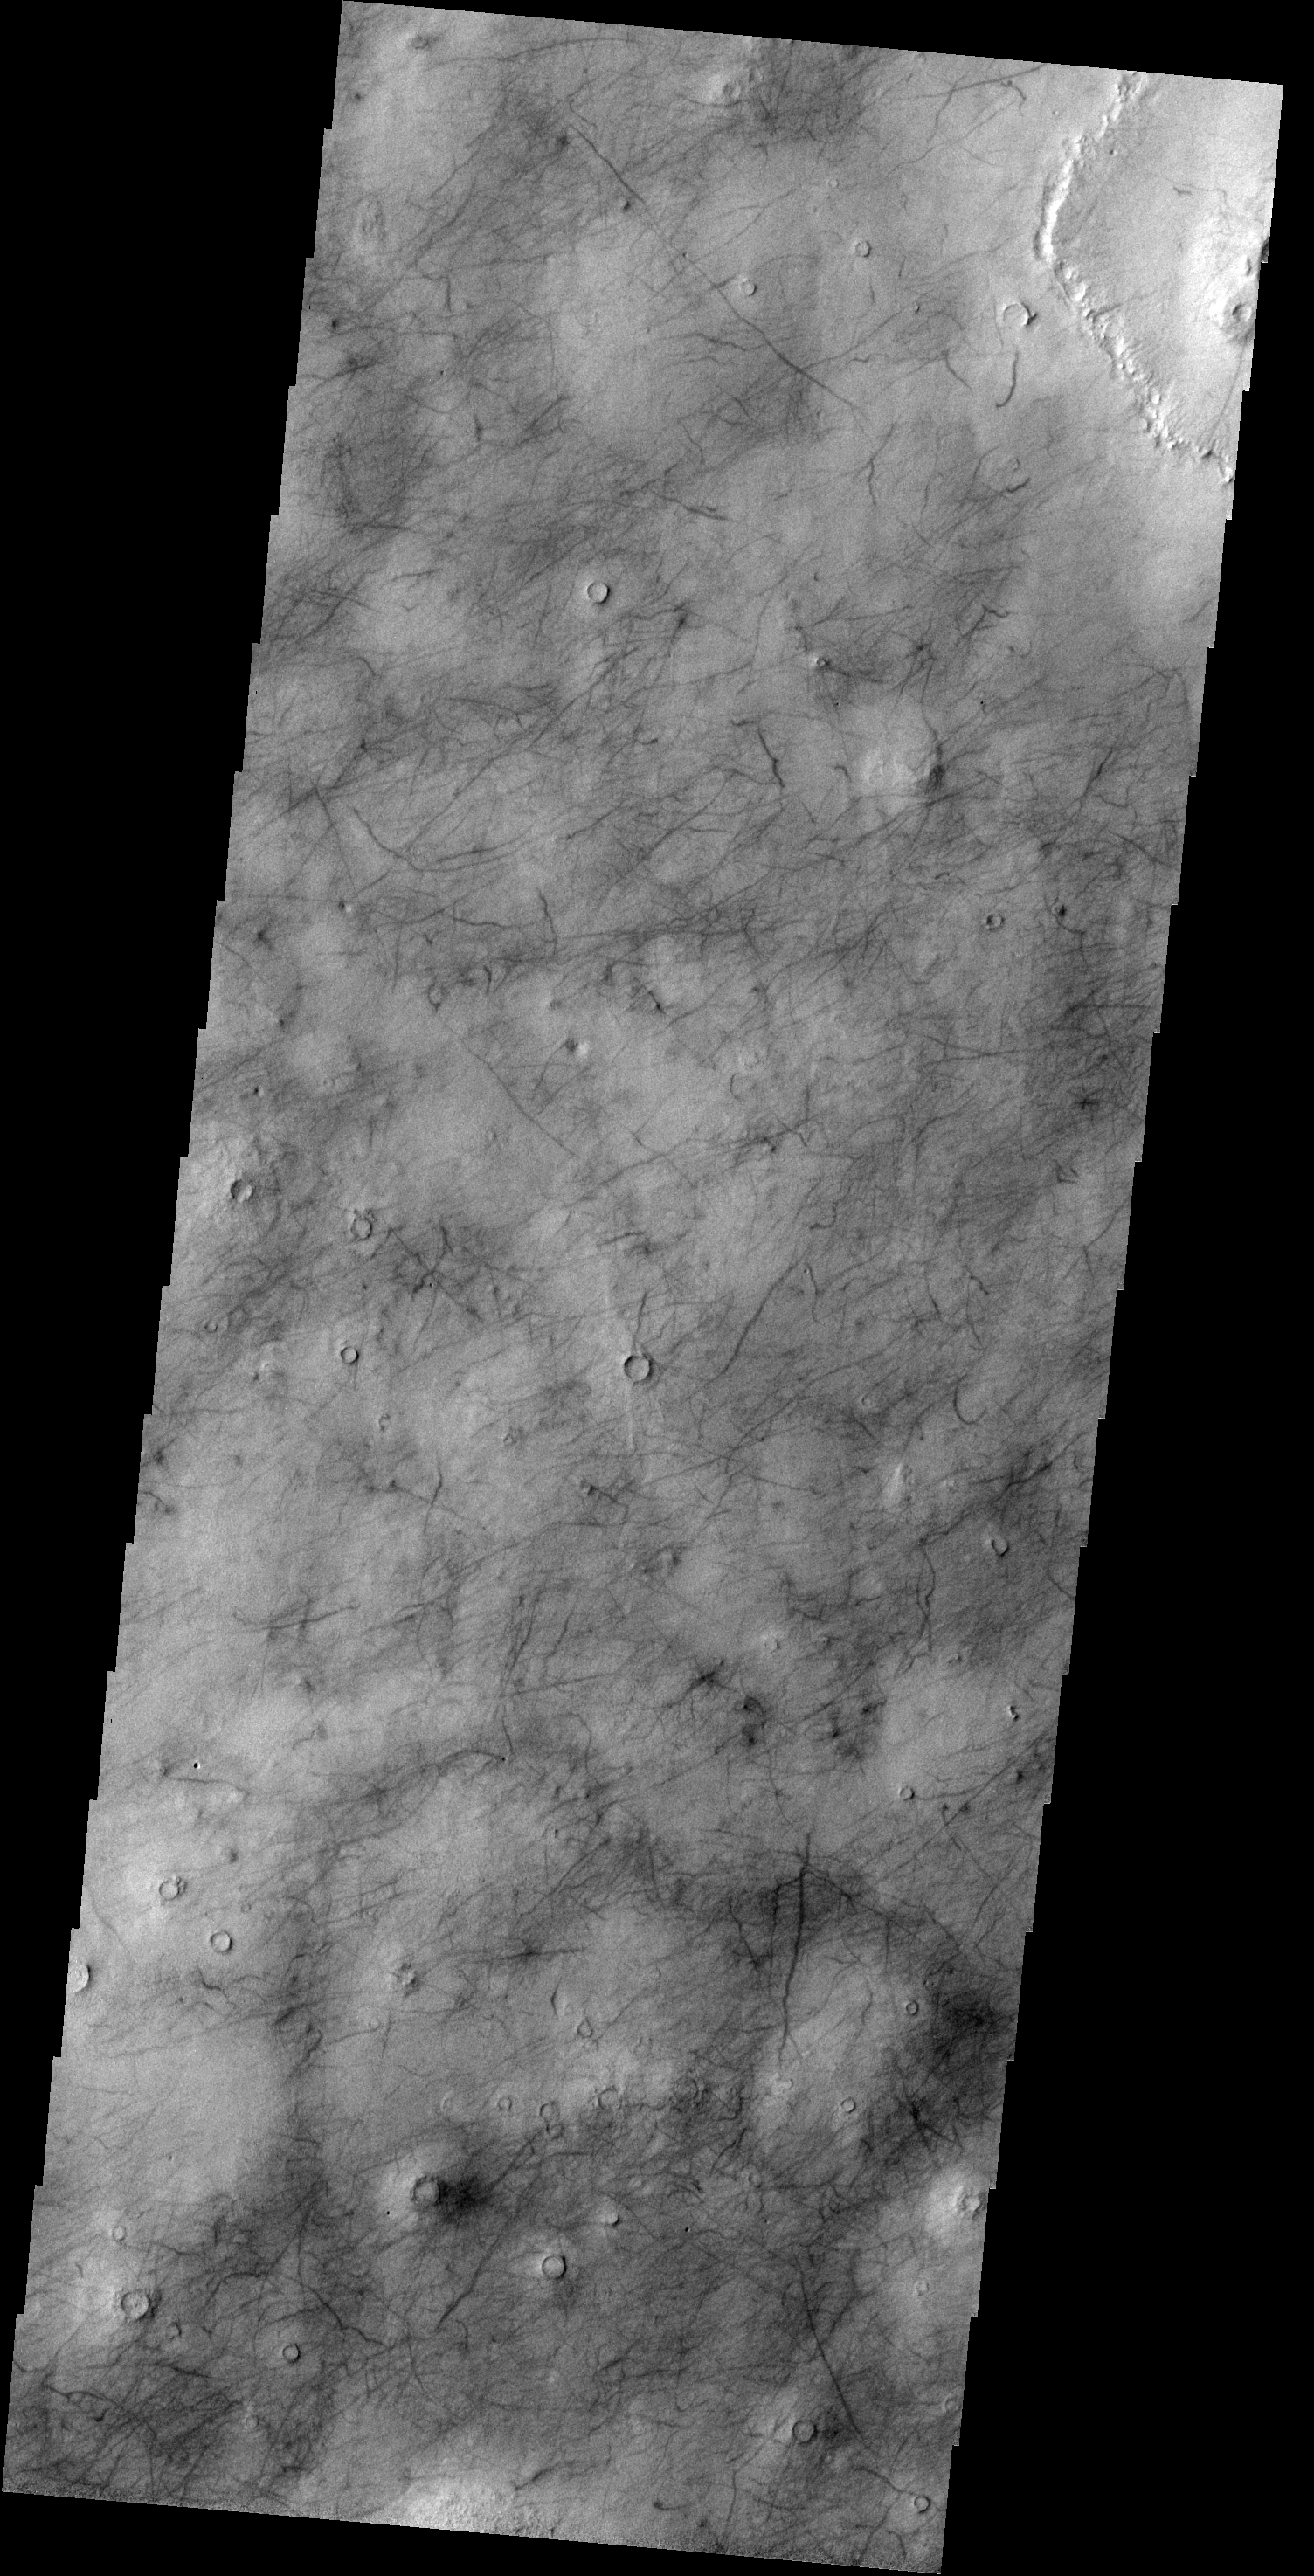

Utopia Planitia

The dark marks left behind after the passage of a dust devil cover this region of Utopia Planitia.

Credit: NASA/JPL-Caltech/ASU